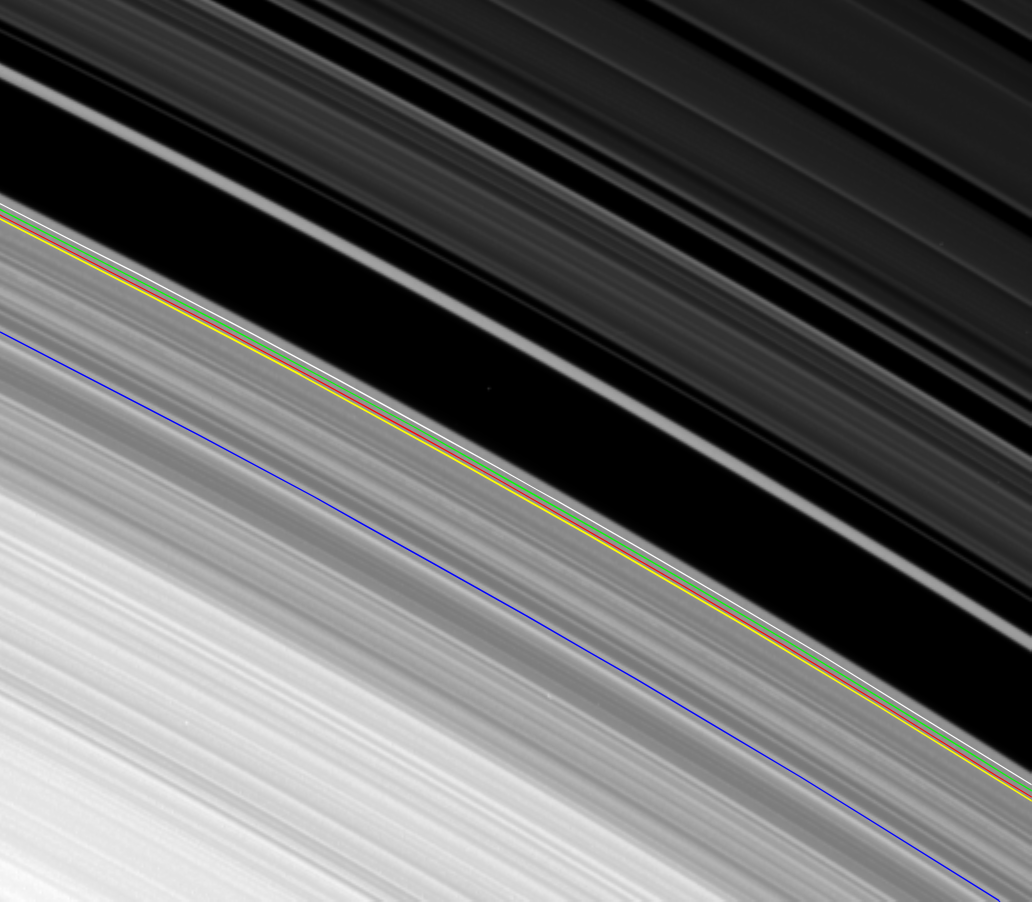

Oscillations at B Ring Edge

This movie, made from images obtained by NASA’s Cassini spacecraft of the outer edge of Saturn’s B ring, reveals the combined effects of a tugging moon and oscillations that can naturally occur in disks like Saturn’s rings and spiral galaxies.

The B ring is shown at the lower left of the frame, and its outer edge varies with time, moving in and out in this concatenation of 92 images, each taken about 6 minutes apart, over the span of 9 hours, 30 minutes. The Cassini Division, the division between the A and B rings once thought to be empty, dominates the upper right of the frame. The Huygens Ringlet runs across the middle of the frame from the upper left to lower right.

At its innermost radial distance, the B ring’s edge is 117,470 kilometers (72,992 miles) from the center of Saturn. At its outermost radial distance, the B ring’s edge is 117,670 kilometers (73,117 miles) from the center of Saturn. These variations amount to a difference of 200 kilometers (about 120 miles).

Cassini scientists have determined that the complicated radial variations in the B ring edge are caused by the presence of four scalloped patterns, all independently rotating around the ring. One pattern, with two lobes, is present because of the gravitational perturbations from the moon Mimas, which alter the ring particle orbits because of a repetitive configuration of particle and satellite orbital positions known as a Lindblad resonance; this pattern always stays fixed with respect to Mimas. The other patterns with one, two, and three lobes respectively, travel around the ring with differing speeds and are believed to be natural modes of oscillation of the ring in this vicinity, excited by a process known as “viscous overstability.”

In this process, the small, random motions of the ring particles feed energy into a wave that propagates outward across the ring from an inner boundary, reflects off the outer edge of the B ring (which becomes distorted as a result), and then travels inward until it reflects off the inner boundary. This continuous back-and-forth reflection is necessary for these wave patterns to grow and become visible as distortions in the outer edge of the B ring.

In supporting these so-called “self-excited” modes, the outer edge of the B ring is behaving the way astronomers believe spiral galaxies behave. However, such modes are not directly observable in galaxies. Cassini’s observations of the outer B ring edge constitute the first time such large-scale modes in a broad disk of material have been observed in nature.

The movie repeats twice. The second time the movie runs, the location of the Mimas resonance (marked with a green line), the locations of the inner boundaries for the one-lobed (blue), two-lobed (yellow), and three-lobed (red) modes, and the location of the mean radius of the outer edge of the B ring (white) are all indicated.

The images were re-projected into the same viewing geometry and magnified by a factor of two to increase visibility of features. Image scale was about 4 kilometers (3 miles) per pixel in the original images. These images have not been cleaned of cosmic rays that struck the camera’s sensor during exposure. These cosmic ray hits appear as small white streaks on the images.

This view looks toward the southern, sunlit side of the rings from about 28 degrees below the ring plane.

The images were taken in visible light with the Cassini spacecraft narrow-angle camera on April 9, 2007. The view was obtained at a distance of approximately 746,000 kilometers (464,000 miles) from Saturn and at a sun-Saturn-spacecraft, or phase, angle of 15 degrees.

The Cassini-Huygens mission is a cooperative project of NASA, the European Space Agency and the Italian Space Agency. The Jet Propulsion Laboratory, a division of the California Institute of Technology in Pasadena, manages the mission for NASA’s Science Mission Directorate, Washington, D.C. The Cassini orbiter and its two onboard cameras were designed, developed and assembled at JPL. The imaging operations center is based at the Space Science Institute in Boulder, Colo.

Credit: NASA/JPL/Space Science Institute